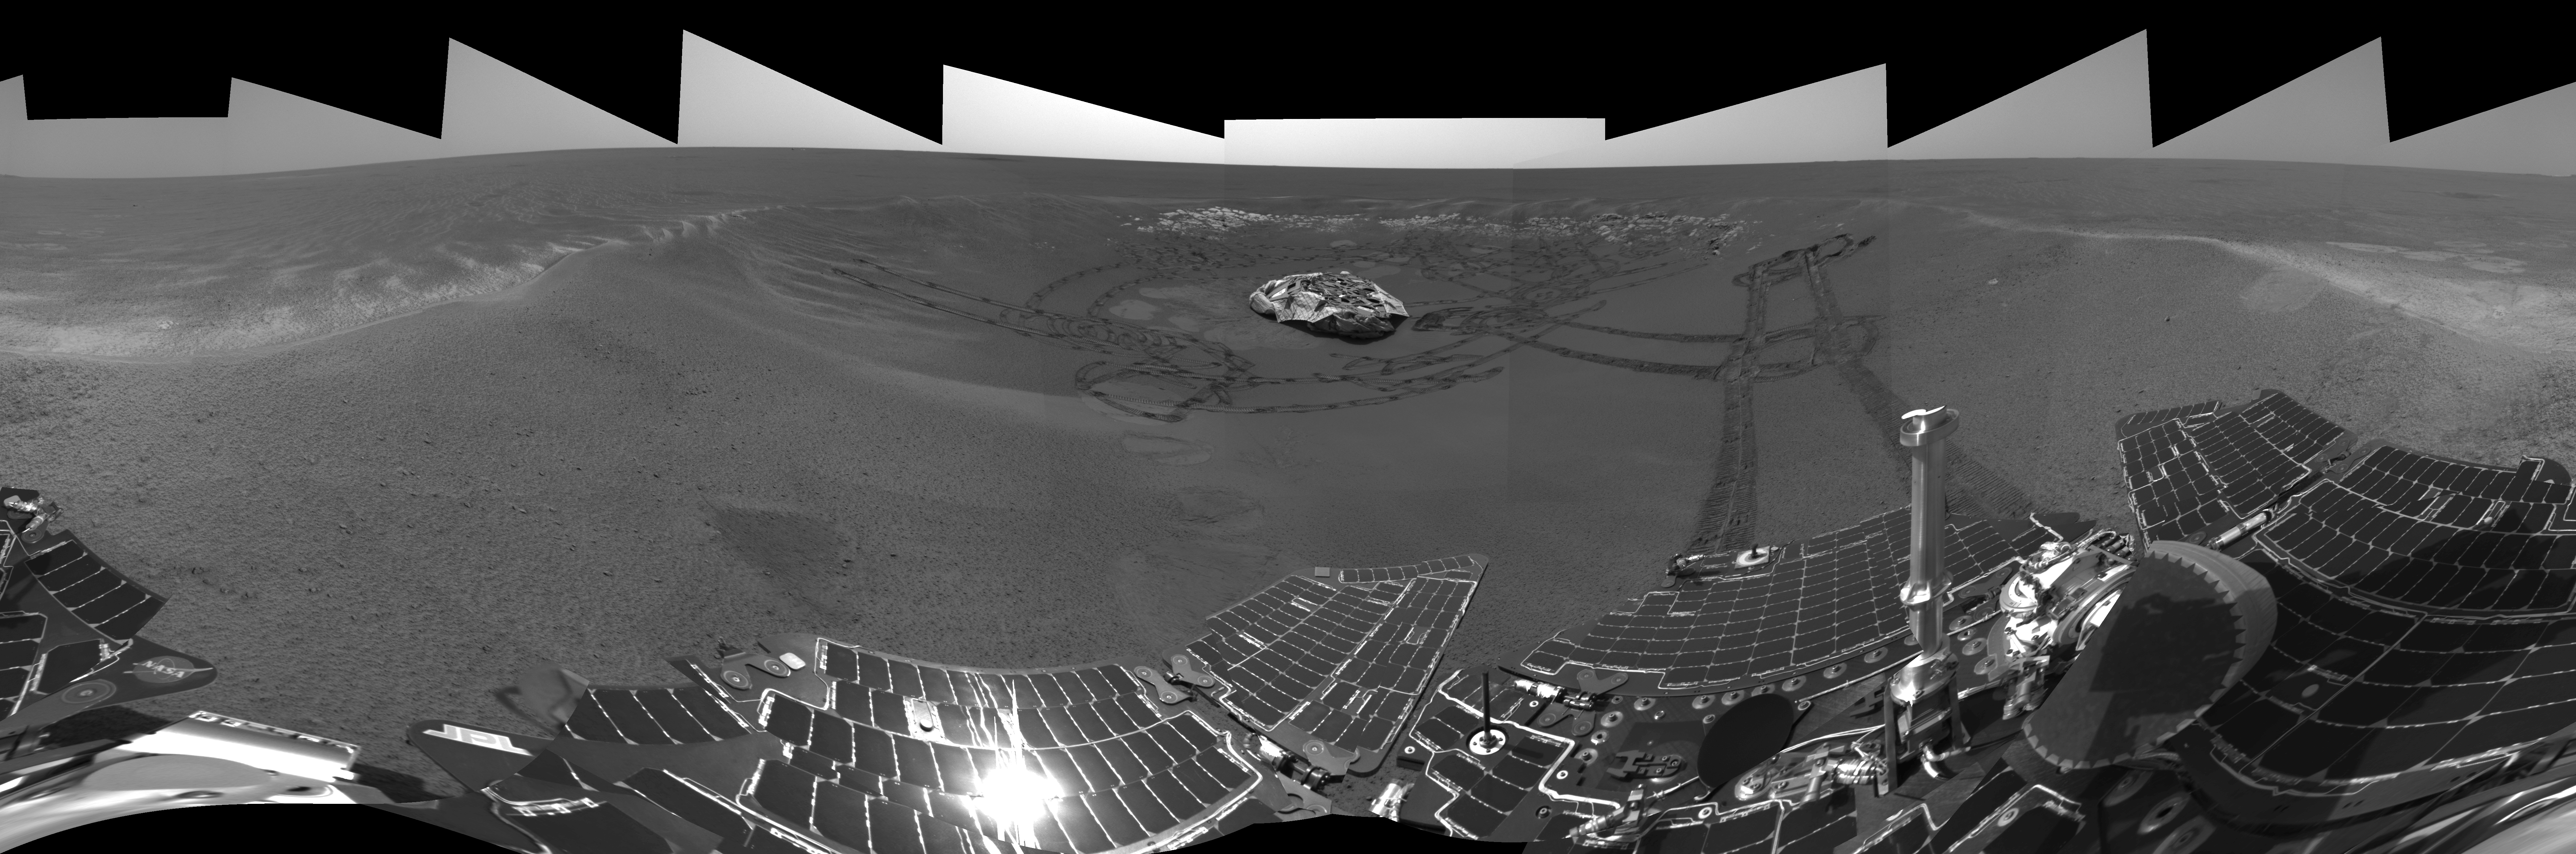

A Well-Traveled ‘Eagle Crater’ (right-eye)

This is the right-eye version of the Mars Exploration Rover Opportunity’s view on its 56th sol on Mars, before it left its landing-site crater. To the right, the rover tracks are visible at the original spot where the rover attempted unsuccessfully to exit the crater. After a one-sol delay, Opportunity took another route to the plains of Meridiani Planum. This image was taken by the rover’s navigation camera.

Credit: NASA/JPL